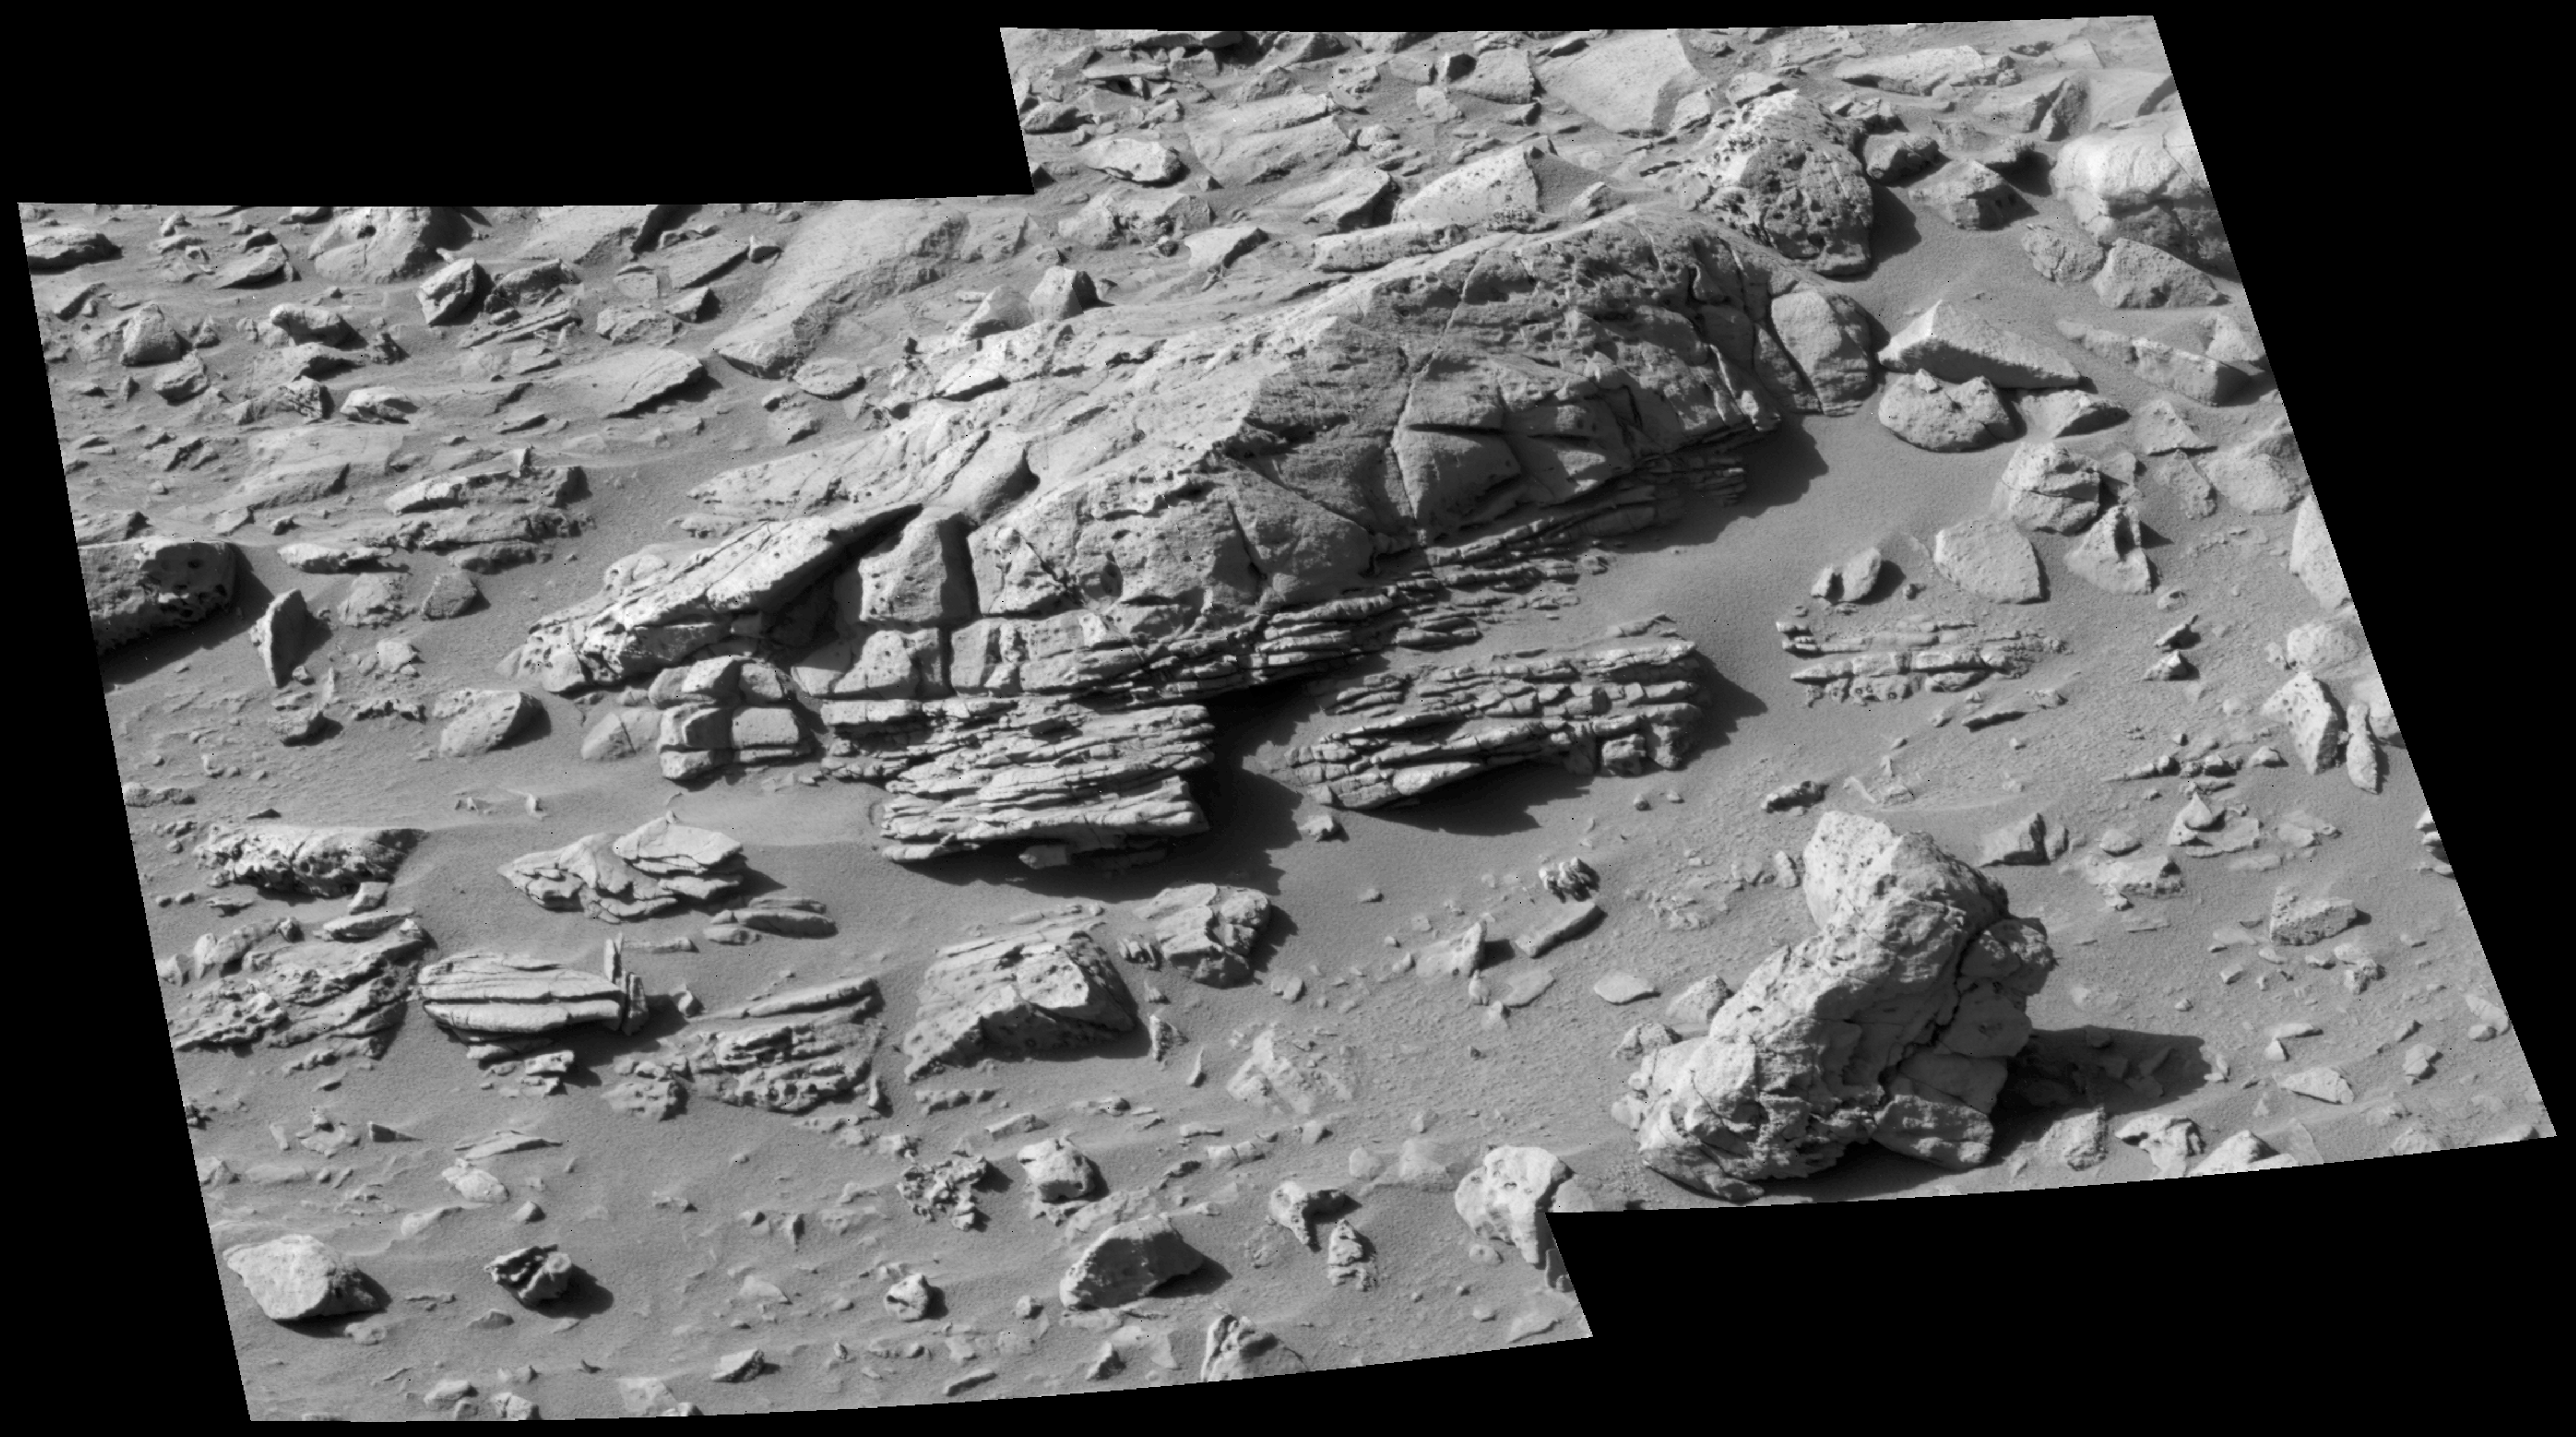

‘Palenque’ Rock: Tempting Target, Poor Location

Figure 1

A rock dubbed “Palenque” in the “Columbia Hills” of Mars has contrasting textures in upper and lower portions. This view of the rock combines two frames taken by the panoramic camera on NASA’s Mars Exploration Rover Spirit during the rover’s 278th martian day (Oct. 14, 2004). The layers meet each other at an angular unconformity that may mark a change in environmental conditions between the formation of the two portions of the rock. Scientists would have liked the rover to take a closer look, but Palenque is not on a north-tilted slope, which is the type of terrain needed to keep the rover’s solar panels tilted toward the winter sun. The exposed portion of the rock is about 100 centimeters (39 inches) long.

Credit: NASA/JPL/Cornell